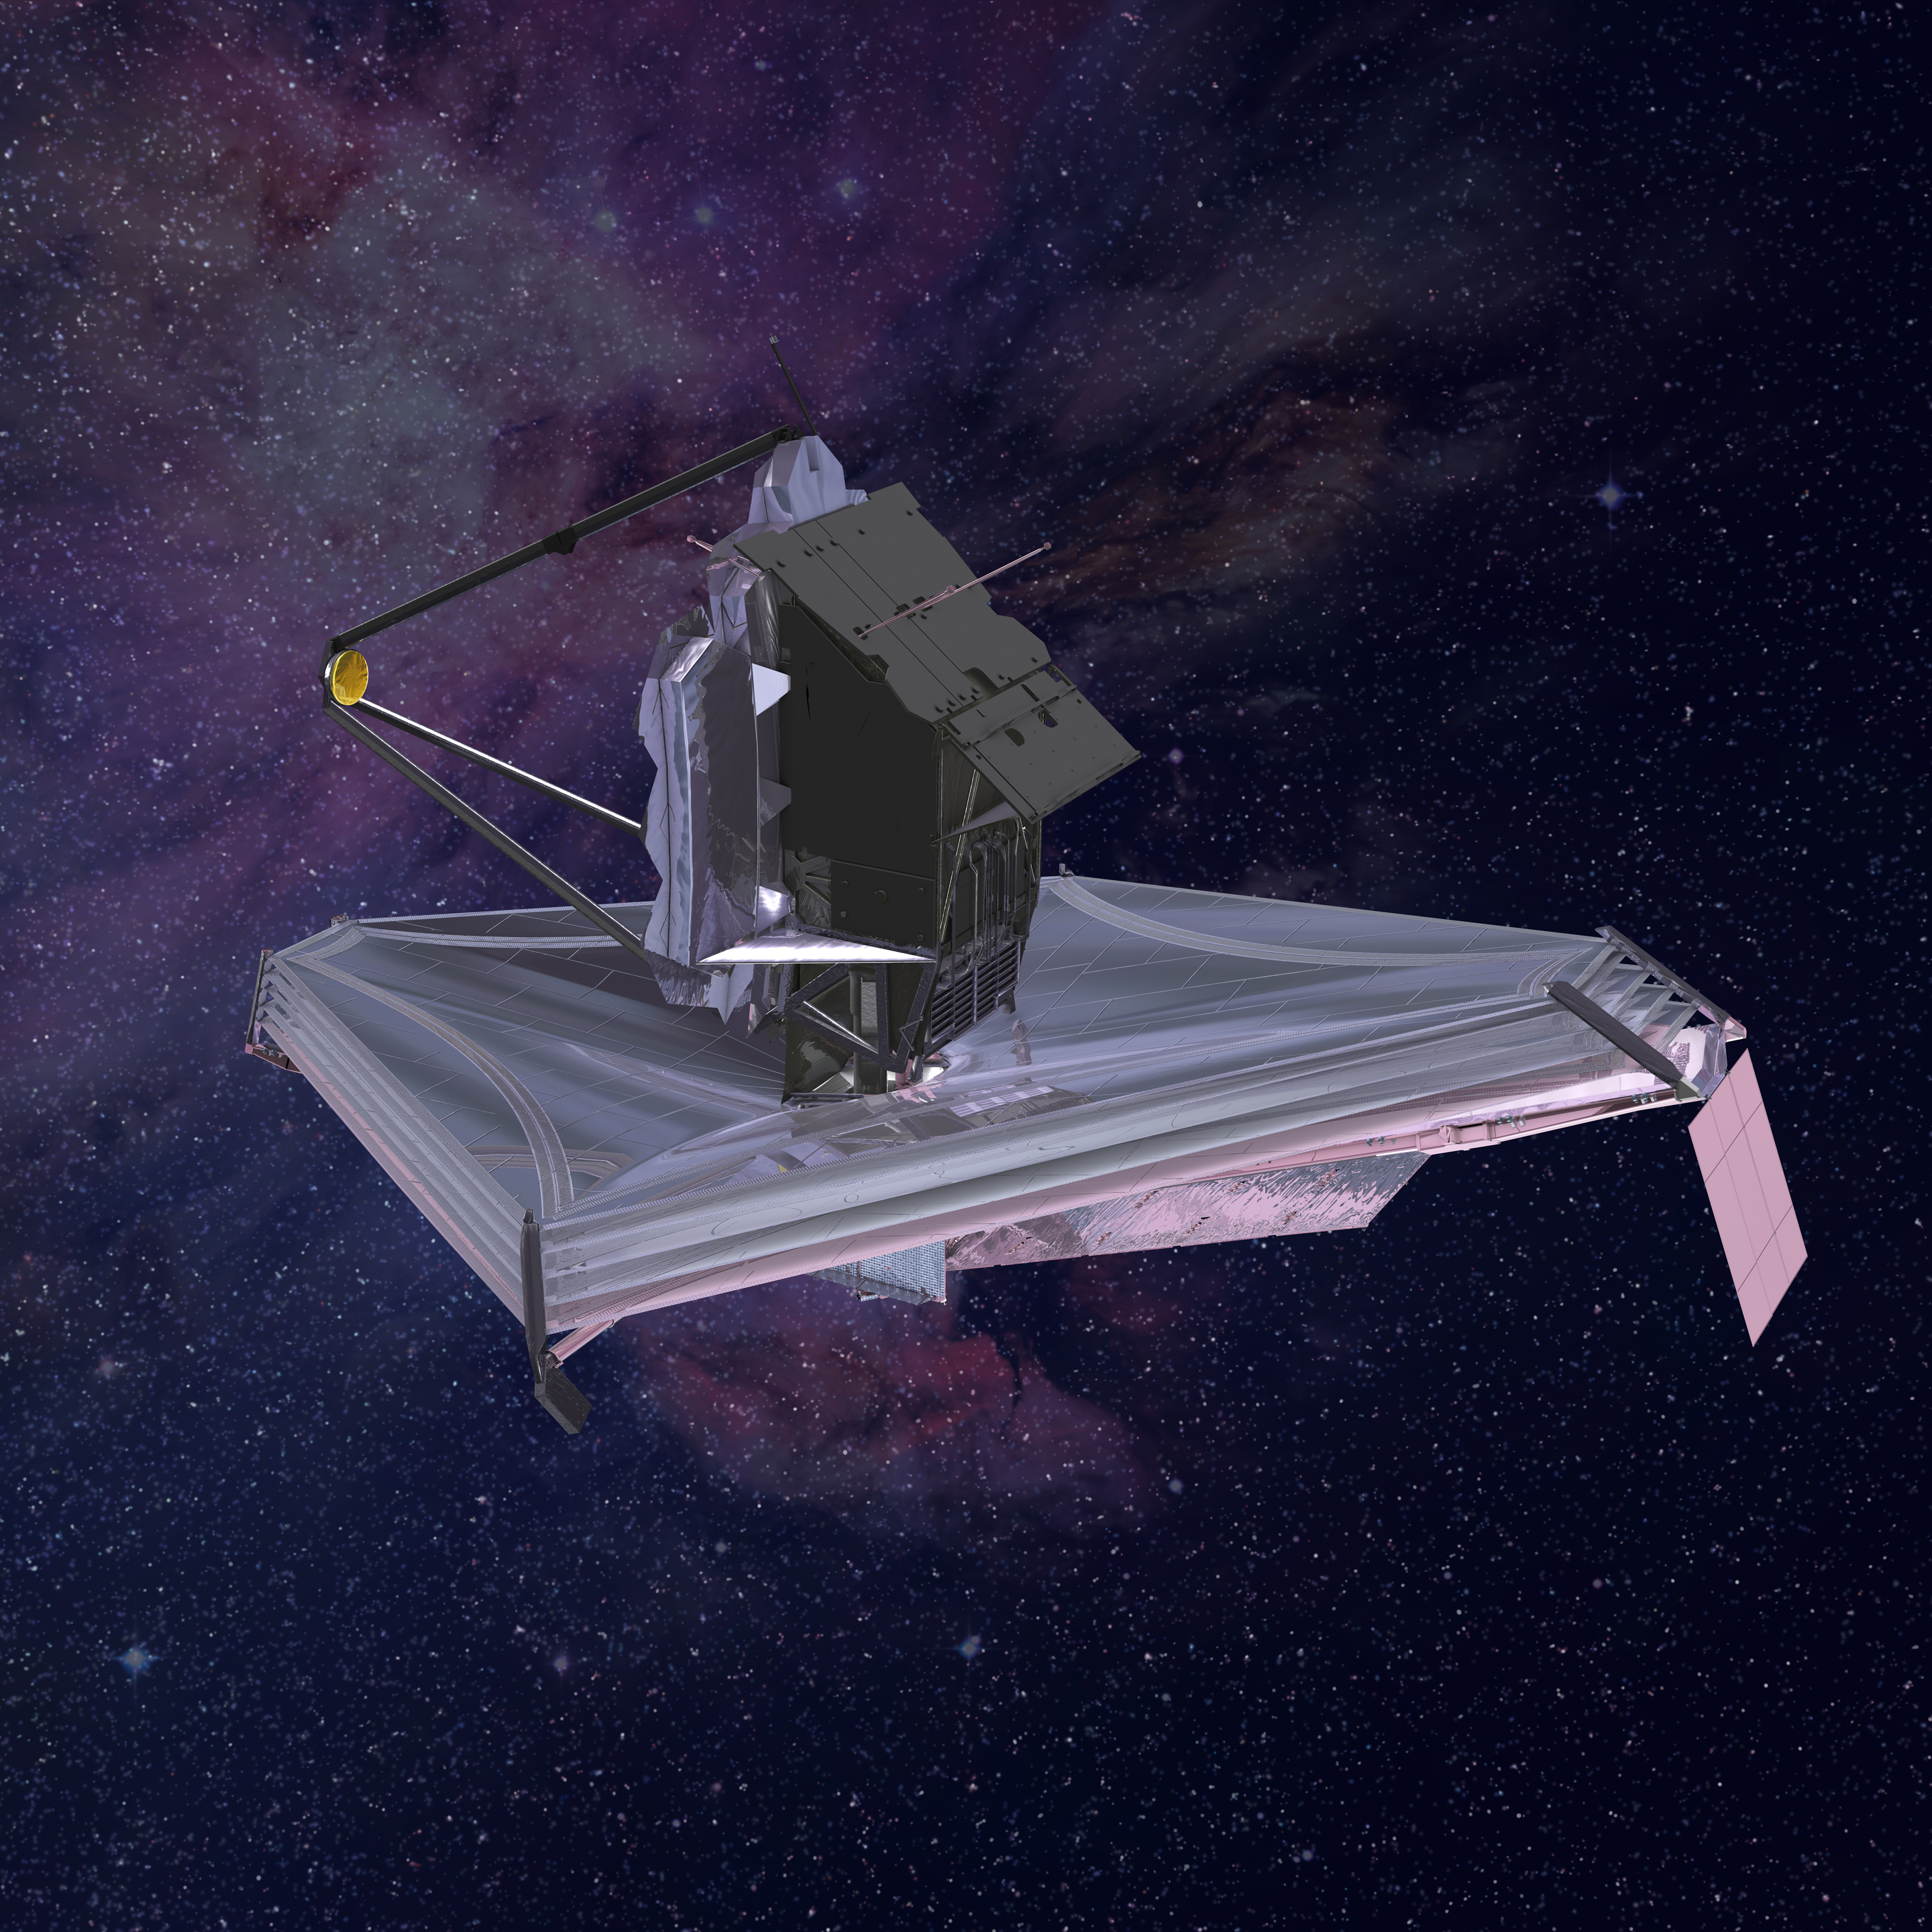

James Webb Space Telescope Rear View

Webb's science instruments are housed behind the mirror, separated from the warm communications and control technology by the sunshield.

Credit: Image: NASA, ESA, CSA, Northrop Grumman